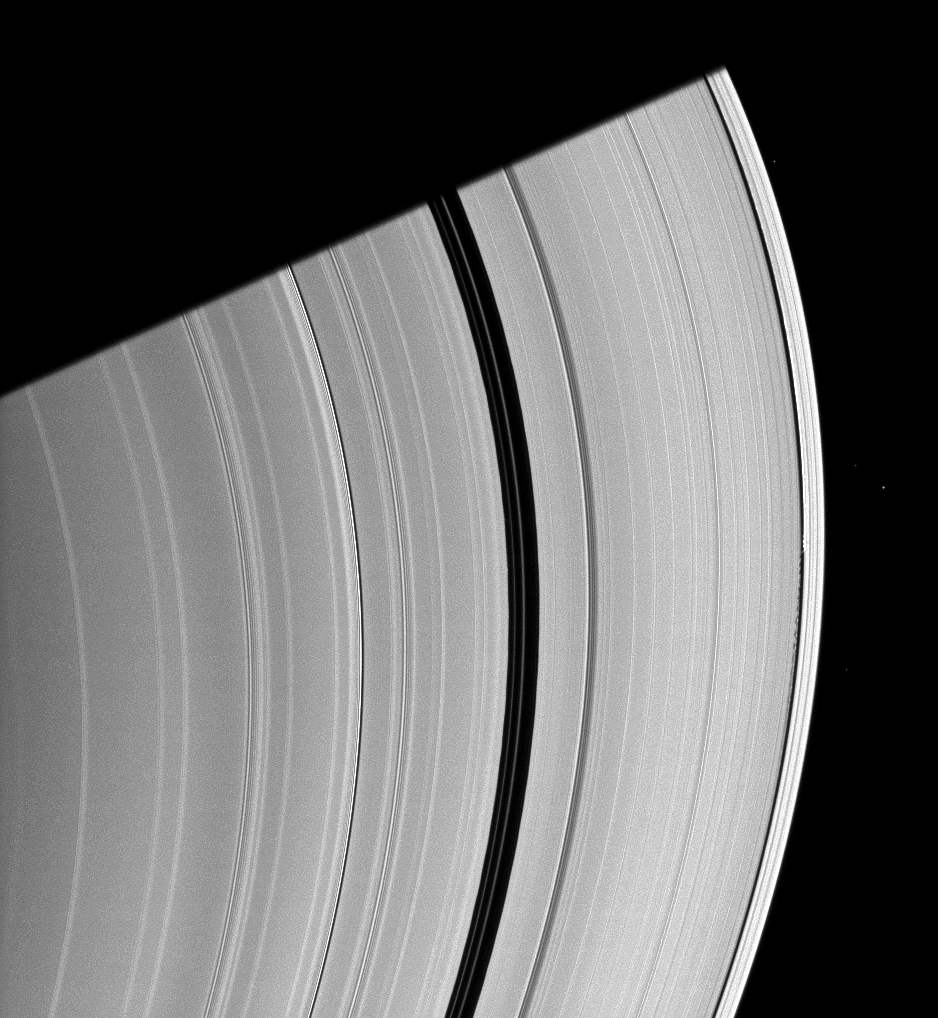

Hidden Among Waves

Saturn’s moon Daphnis, appearing as a tiny speck in the Keeler Gap of the A ring on the far right of this Cassini spacecraft image, is almost lost among the moon’s attendant edge waves.

Daphnis (8 kilometers, or 5 miles across) has an inclined orbit relative to the ringplane. Its gravitational pull perturbs the orbits of the particles of the A ring forming the Keeler Gap’s edge and sculpts the edge into waves having both horizontal (radial) and out-of-plane components. Material on the inner edge of the gap orbits faster than the moon so that the waves there lead the moon in its orbit. Material on the outer edge moves slower than the moon, so waves there trail the moon. See PIA11656 to learn more about this process.

The Encke Gap of the A ring, wider than the Keeler Gap, can be seen passing through the middle of the image. Several background stars are also visible. This view looks toward the southern, unilluminated side of the rings from about 16 degrees below the ringplane.

The image was taken in visible light with the Cassini spacecraft narrow-angle camera on Jan. 7, 2010. The view was acquired at a distance of approximately 1.7 million kilometers (1.1 million miles) from Saturn. Image scale is 10 kilometers (6 miles) per pixel.

The Cassini-Huygens mission is a cooperative project of NASA, the European Space Agency and the Italian Space Agency. The Jet Propulsion Laboratory, a division of the California Institute of Technology in Pasadena, manages the mission for NASA’s Science Mission Directorate, Washington, D.C. The Cassini orbiter and its two onboard cameras were designed, developed and assembled at JPL. The imaging operations center is based at the Space Science Institute in Boulder, Colo.

Credit: NASA/JPL/Space Science Institute